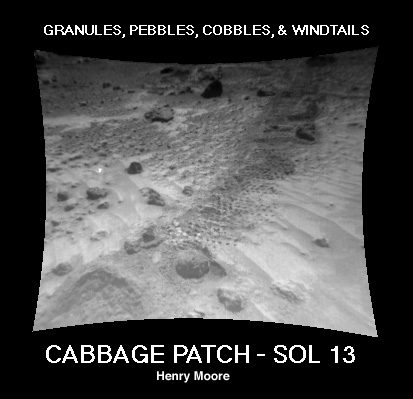

“Cabbage Patch”

This Sojourner rover image of the “Cabbage Patch” shows small rounded objects on the surface that are about 3-4 cm across. Some of these are within excavations, which are about 0.5 cm wide. Several questions arise about the pebbles: Why are they rounded? Where did they come from? What do they mean?

Geologists use MULTIPLE WORKING HYPOTHESES when attempting to explain observations. Some hypotheses that could account for the pebbles are:

They were rounded during transport by waters of catastrophic floods and deposited on the Ares Vallis floodplainThey were rounded by wave action on an ancient Martian beachThey were rounded during glacial transportThey are glasses that were produced by melting during impact cratering. The glass was first ejected from the crater, then molded into spherical shapes or drops as it traveled through the atmosphere, and finally was deposited at the sitesThey are spatter from lava flowsThey are nodules brought up from the deep Martian interior by lava flows or pyroclastic eruptions.They are concretions formed in sedimentary rocksThey came from ancient conglomerate rocks. The pebbles were rounded by water action and subsequently lithified into conglomerate rocks. Later, the waters of catastrophic floods transported the conglomerates and deposited them on the Ares floodplain. The pebbles were then freed from the rocks by weathering.A combination of the above
Mars Pathfinder is the second in NASA’s Discovery program of low-cost spacecraft with highly focused science goals. The Jet Propulsion Laboratory, Pasadena, CA, developed and manages the Mars Pathfinder mission for NASA’s Office of Space Science, Washington, D.C. JPL is a division of the California Institute of Technology (Caltech).

Photojournal note: Sojourner spent 83 days of a planned seven-day mission exploring the Martian terrain, acquiring images, and taking chemical, atmospheric and other measurements. The final data transmission received from Pathfinder was at 10:23 UTC on September 27, 1997. Although mission managers tried to restore full communications during the following five months, the successful mission was terminated on March 10, 1998.

Credit: NASA/JPL/USGS